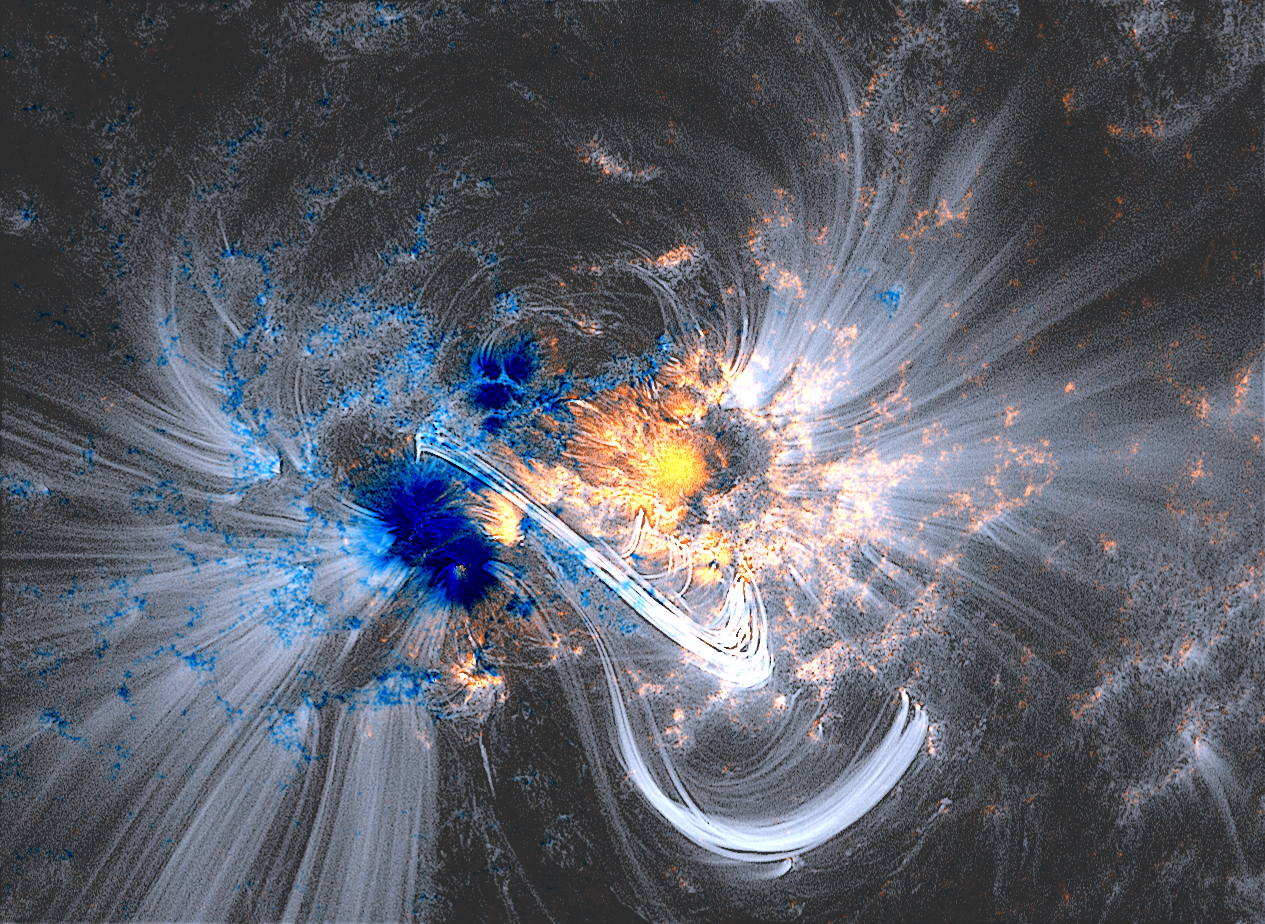

Coronal Loops Reveal Magnetic Dance

Magnetic Dance: Solar material traces out giant magnetic fields soaring through the sun to create what's called coronal loops. Here they can be seen as white lines in a sharpened AIA image from Oct. 24, 2014, laid over data from SDO's Helioseismic Magnetic Imager, which shows magnetic fields on the sun's surface in false color.

Credit: NASA/SDO/HMI/AIA/LMSAL